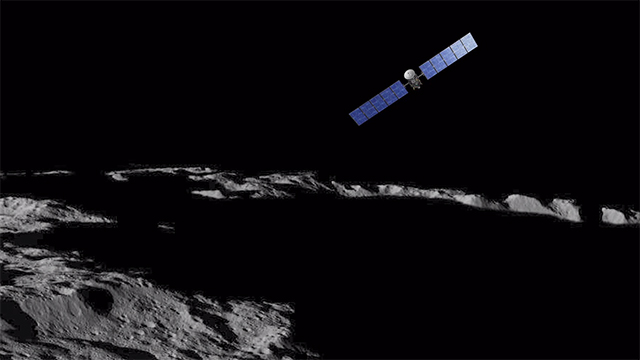

Unveiling Ceres (Animation)

Transcript

This is Ceres, the dwarf planet that Dawn’s been orbiting for more than a year now, providing us with fascinating views of an alien world. During its exploration, Dawn has moved closer and closer, allowing us to get a broad overview and then see exquisite detail.

This is Ahuna Mons, the highest mountain on Ceres. Towering in an otherwise unremarkable area, it seems very odd that it rises so sharply. And geologists still don’t know why. On its steepest side it soars 3 miles, higher than any peak in the continental United States.

Haulani Crater, one of the brightest regions on Ceres. It’s about 21 miles across. Its well-defined shape indicates it’s relatively young, the impact that formed it having occurred in recent geological times. You can see a substantial amount of bright material, which the latest analyses indicate may be a kind of salt.

This is Oxo Crater, which shows more of this intriguing bright material inside and out, as well as a peculiar shape. At 6 miles in diameter, this is the second-brightest feature on Ceres. You can see next to it an intriguing linear feature called a ‘slump,’ where a mass of material has dropped below the surface.

This is Urvara Crater, about 105 miles in diameter, although not the largest on Ceres. Although many craters have a mountain in the center, Urvara has a prominent double peak surrounded by rough terrain and linear parallel grooves.

Occator Crater: 57 miles across and 2 miles deep. As Dawn closed in what initially looked like one spot became two and, eventually, a multitude of features. This reflective material makes it the brightest region on Ceres. The crater also appears to be among the youngest on Ceres.

Dawn mission scientists estimate its age to be about 80 million years, which is quite young in geological time. Dawn is now orbiting only 240 miles above Ceres, which is closer than the Space Station is to Earth. And it will continue to return spectacular views.

End transcript

Dawn’s mission is managed by JPL for NASA’s Science Mission Directorate in Washington. Dawn is a project of the directorate’s Discovery Program, managed by NASA’s Marshall Space Flight Center in Huntsville, Alabama. UCLA is responsible for overall Dawn mission science. Orbital ATK, Inc., in Dulles, Virginia, designed and built the spacecraft. The German Aerospace Center, the Max Planck Institute for Solar System Research, the Italian Space Agency and the Italian National Astrophysical Institute are international partners on the mission team.

Credit: NASA/JPL-Caltech/UCLA/MPS/DLR/IDA